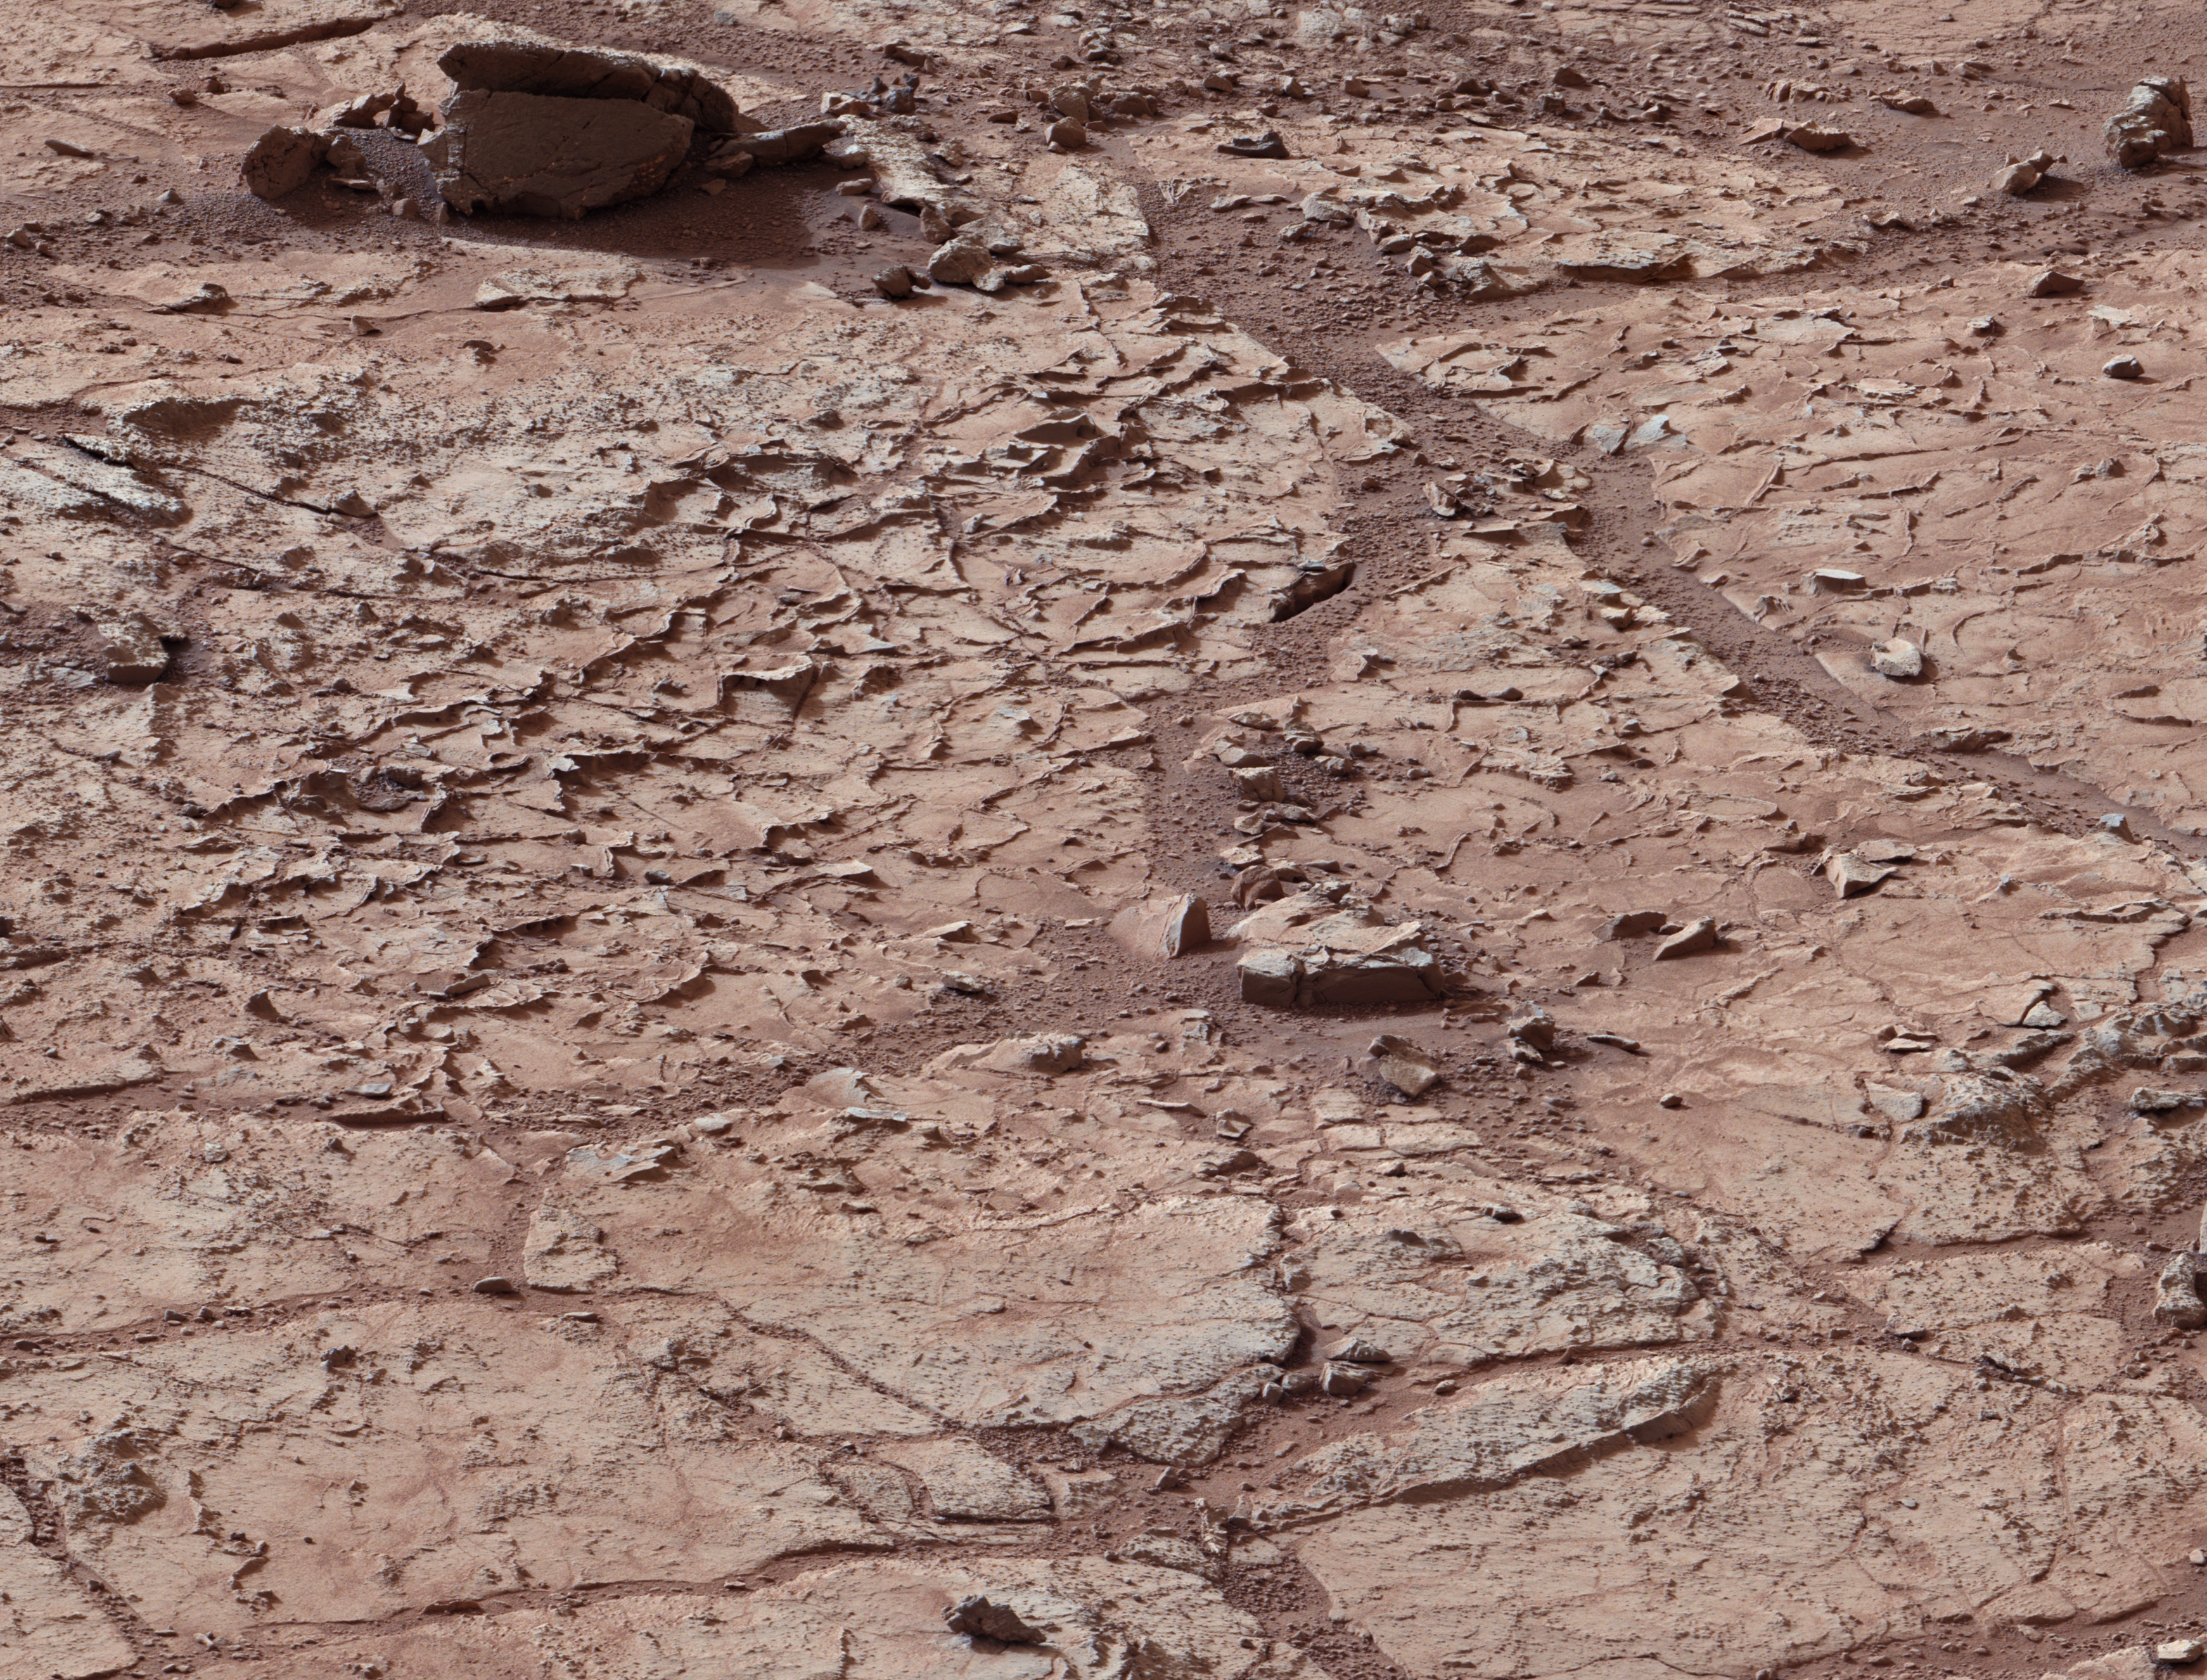

‘John Klein’ Site Selected for Curiosity’s Drill Debut

Annotated Image

This view shows the patch of veined, flat-lying rock selected as the first drilling site for NASA’s Mars rover Curiosity. The rover’s right Mast Camera (Mastcam), equipped with a telephoto lens, was about 16 feet (5 meters) away from the site when it recorded this mosaic’s component images, between 3:10 and 3:33 in the afternoon of the 153rd Martian day, or sol, of Curiosity’s work on Mars (Jan. 10, 2013).

The area is shot full of fractures and veins, with the intervening rock also containing concretions, which are small spherical concentrations of minerals.The scale bar on the left image is 19.7 inches (50 centimeters) long. On the annotated version, three boxes, each about 4 inches (10 centimeters) across, designate enlargements on the right that illustrate attributes of the area.

Enlargement A shows a high concentration of ridge-like veins protruding above the surface. Some of the veins have two walls and an eroded interior. Enlargement B shows that in some portions of this feature, there is a horizontal discontinuity a few centimeters or inches beneath the surface. The discontinuity may be a bed, a fracture, or potentially a horizontal vein. Enlargement C shows a hole developed in the sand that overlies a fracture, implying infiltration of sand down into the fracture system.

The image has been white-balanced to show what the rocks would look like if they were on Earth.

Credit: NASA/JPL-Caltech/MSSS